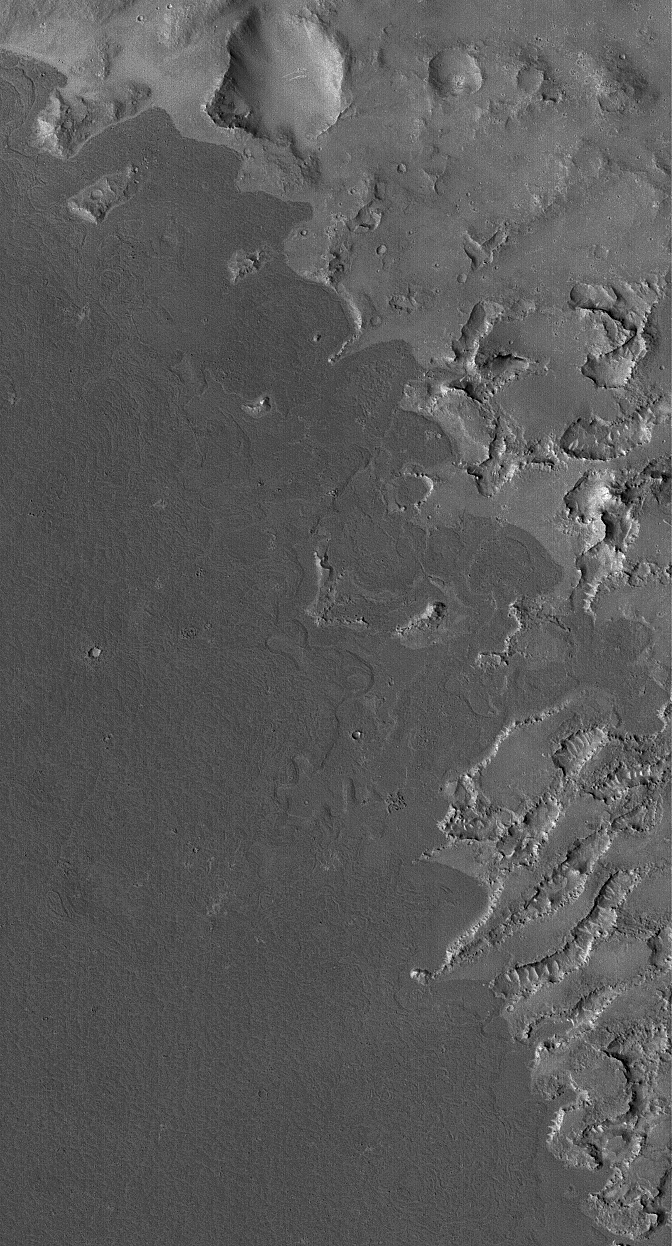

Embaying Flow

11 September 2006
This Mars Global Surveyor (MGS) Mars Orbiter Camera (MOC) image shows dark lava flows that have embayed — flowed up against and into — higher, more rugged terrain in the Cyclopia/Aethiopis region of Mars (southwest of Cerberus). Because they are relatively dark, these flows might have very little dust mantling them; these might be among the youngest lava flows on the planet. Nevertheless, the flow material does have a few small impact craters that formed in its surface, indicating that it is not extremely young.

Location near 6.0°N, 220.0°W
Image width: ~3 km (~1.9 mi)
Illumination from: lower left
Season: Northern Autumn

Credit: NASA/JPL/Malin Space Science Systems